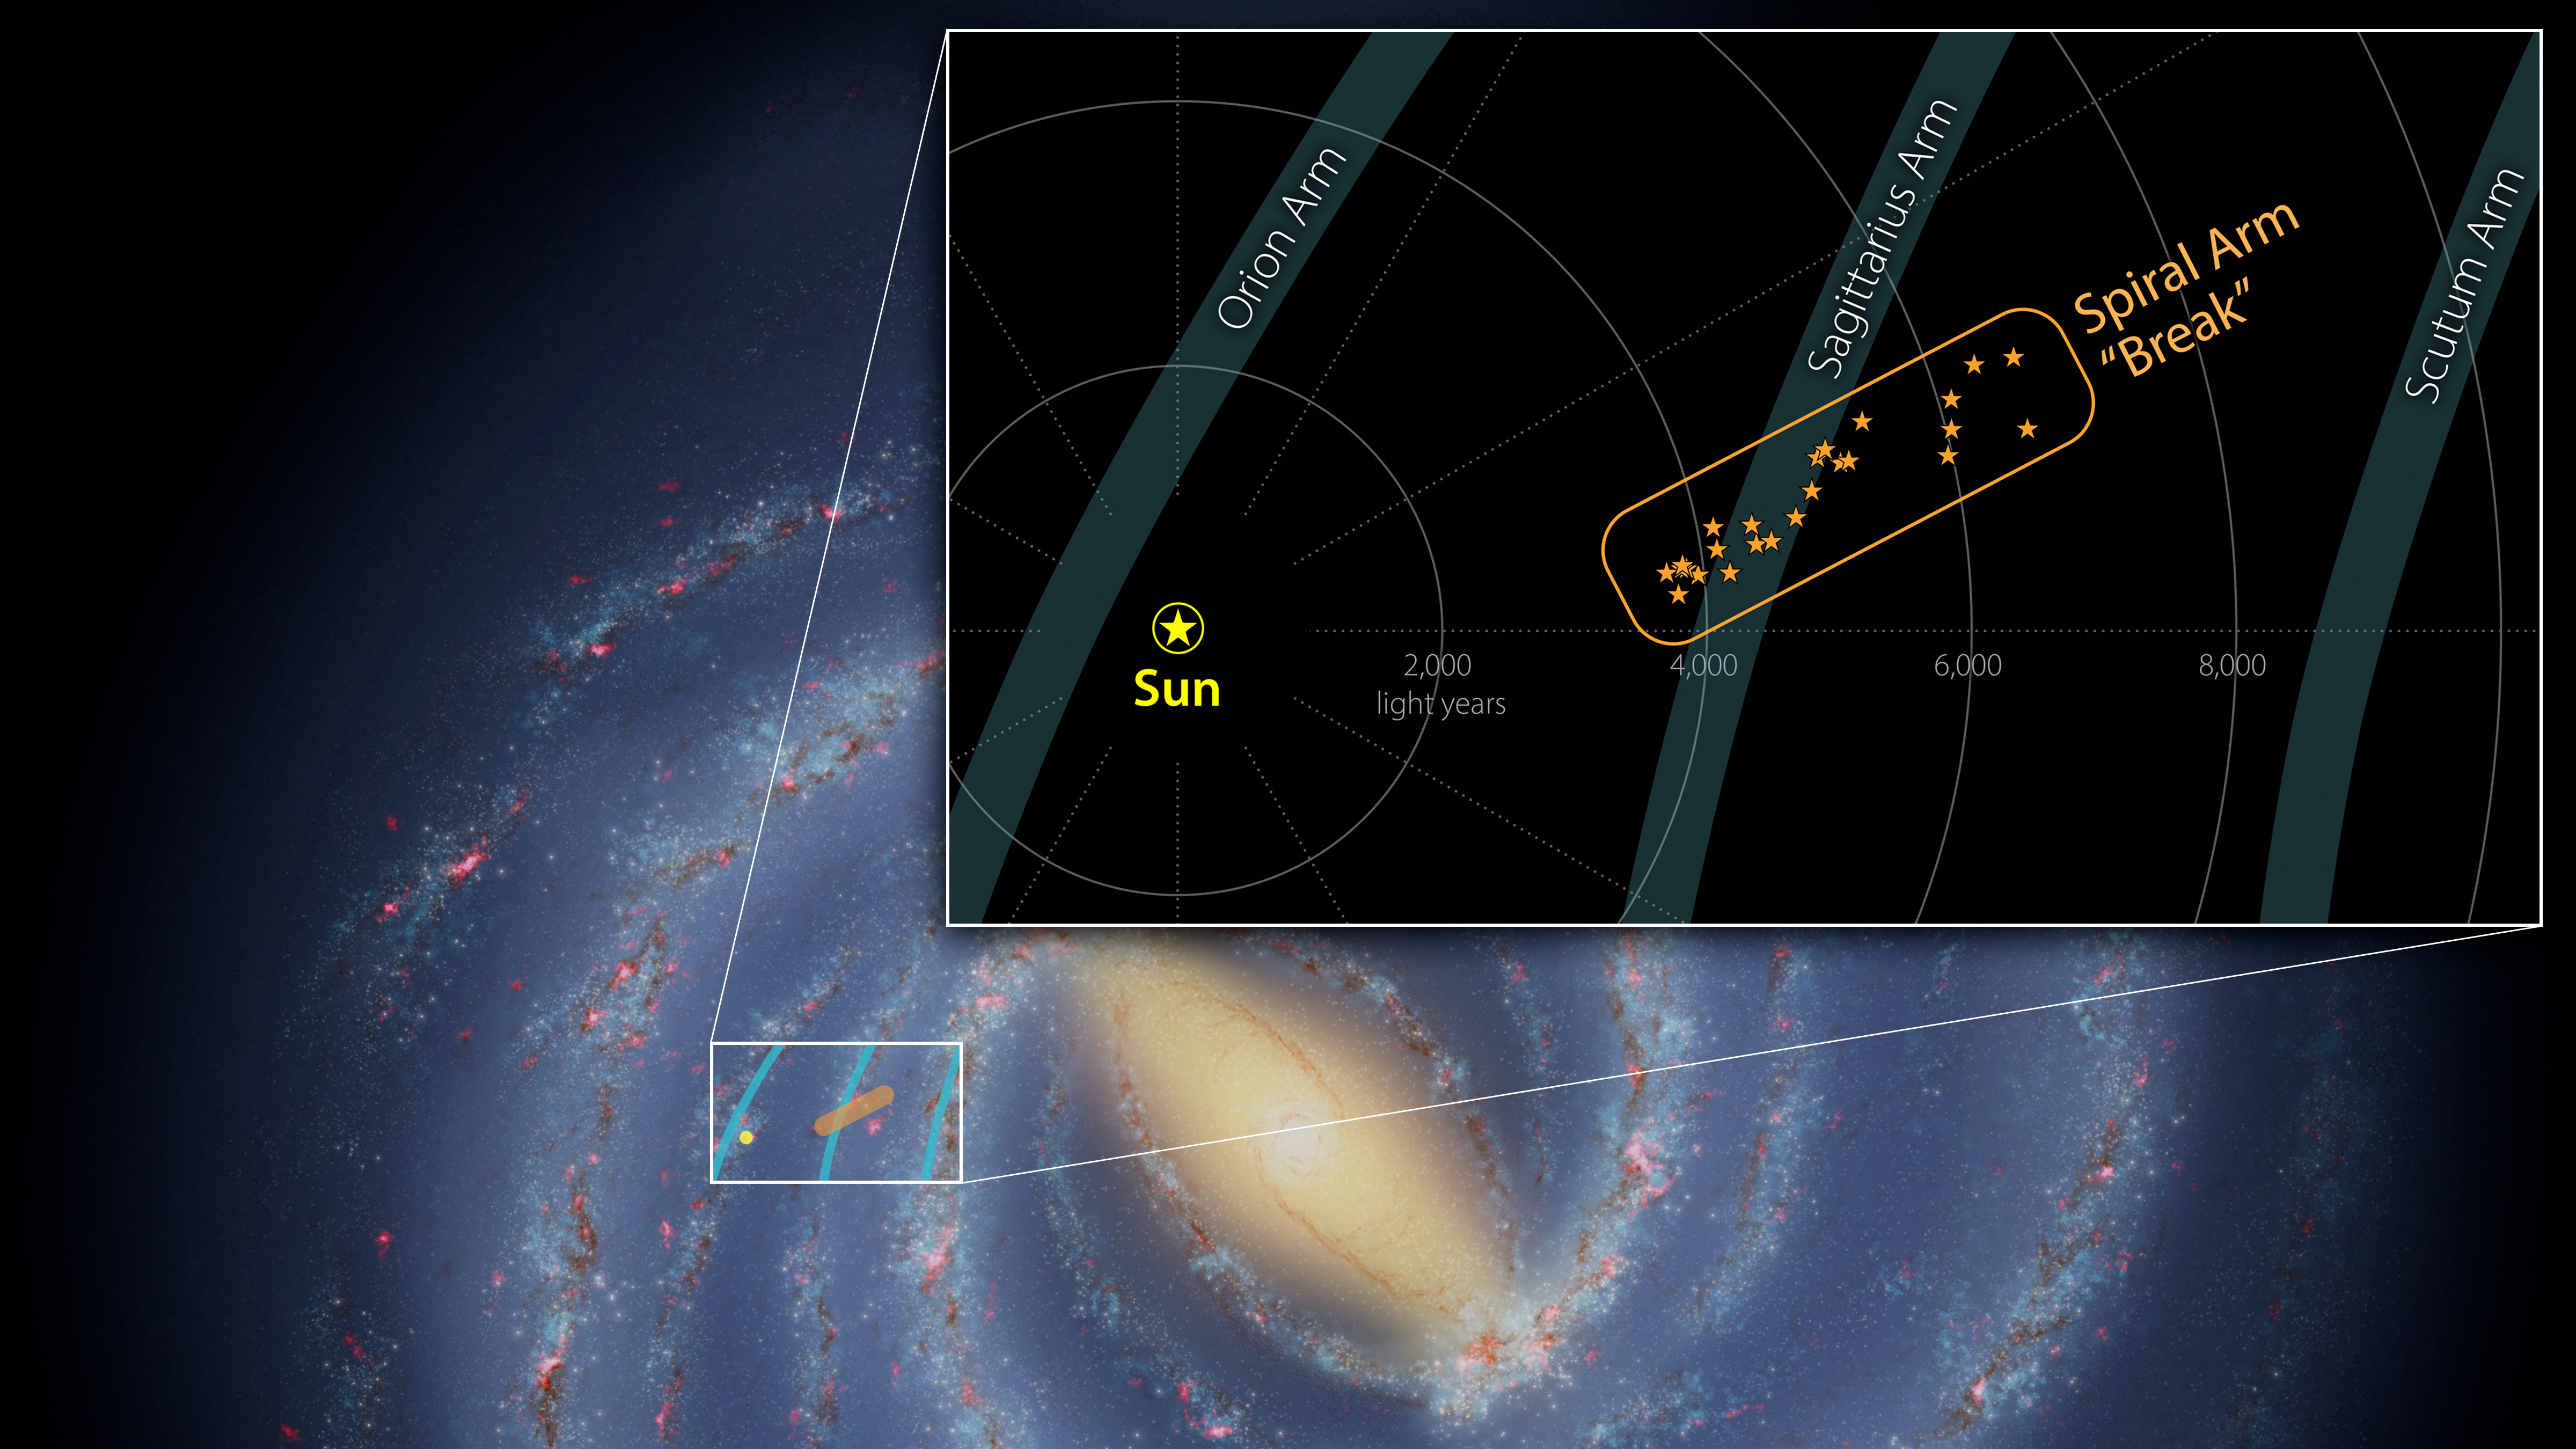

A Break in the Milky Way's Sagittarius Arm

A contingent of young stars and star-forming gas clouds is sticking out of one of the Milky Way's spiral arms like a splinter protruding from a plank of wood. Stretching some 3,000 light-years, this is the first major structure identified with such a dramatically different orientation relative to the arm.

The background image shows the location of the splinter in the Milky Way. The yellow region in the center of the image is the galaxy's bright and crowded center. The galaxy's arms spiral around the center, and are full of stars and star-forming clouds of gas and dust.

The inset (Figure 1) provides a closer view of the structure, as well as its size and distance from the Sun. The nearby spiral arms are also noted. The star shapes indicate a star-forming region that may contain anywhere from dozens to thousands of stars. (Among these are the Eagle Nebula, the Omega Nebula, the Trifid Nebula, and the Lagoon Nebula). These stars and star-forming regions are moving through space together, at roughly the same speed and in the same direction.

A key property of spiral arms is how tightly they wind around a galaxy. This characteristic is measured by the arm's pitch angle. A circle has a pitch angle of 0 degrees; as the spiral becomes more open, the pitch angle increases. Most models of the Milky Way suggest that the Sagittarius Arm forms a spiral that has a pitch angle of about 12 degrees, but the protruding structure has a pitch angle of nearly 60 degrees.

Similar structures – sometimes called spurs or feathers – are commonly found jutting out of the arms of other spiral galaxies. For decades scientists have wondered whether our Milky Way's spiral arms are also dotted with these structures or if they are relatively smooth.

Credit: NASA/JPL-Caltech/R. Hurt (IPAC)